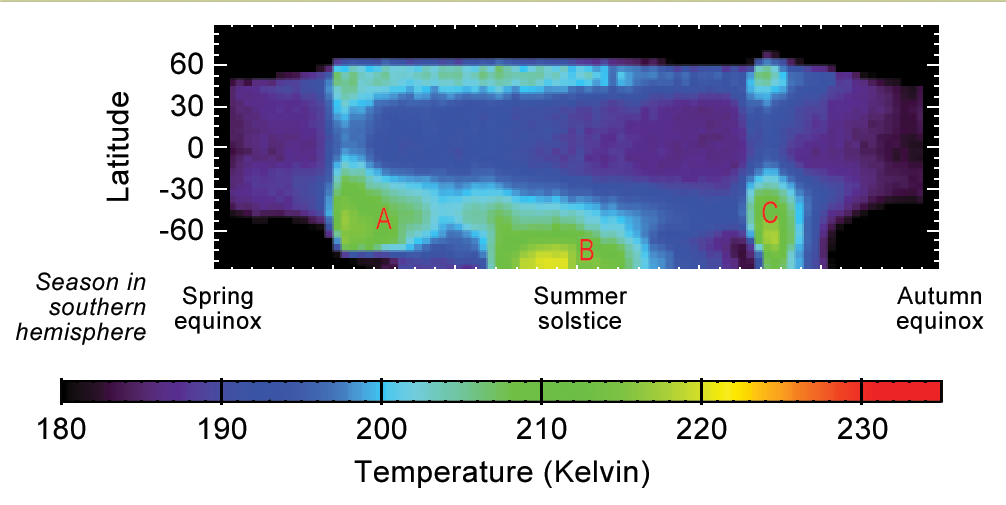

Seasonal Temperature Pattern Indicating Martian Dust Storms

This graphic shows Martian atmospheric temperature data related to seasonal patterns in occurrence of large regional dust storms. The data shown here were collected by the Mars Climate Sounder instrument on NASA’s Mars Reconnaissance Orbiter over the course of one-half of a Martian year, during 2012 and 2013. The color coding indicates daytime temperatures of a layer of the atmosphere centered about 16 miles (25 kilometers) above ground level, corresponding to the color-key bar at the bottom of the graphic.

Three regional dust storms indicated by increased temperatures are labeled A, B and C. A similar sequence of three large regional dust storms has been seen in atmosphere-temperature data from five other Martian years.

The vertical axis is latitude on Mars, from the north pole at the top to south pole at the bottom. Each graphed data point is an average for all Martian longitudes around the planet. The horizontal axis is the time of year, spanning from the beginning of Mars’ southern-hemisphere spring (on the left) to the end of southern-hemisphere summer. This is the half of the year when large Martian dust storms are most active.

NASA’s Jet Propulsion Laboratory, Pasadena, California, built and operates the Mars Climate Sounder, and manages the Mars Reconnaissance Orbiter mission. Lockheed Martin Space Systems, Denver, built the orbiter.

Credit: NASA/JPL-Caltech